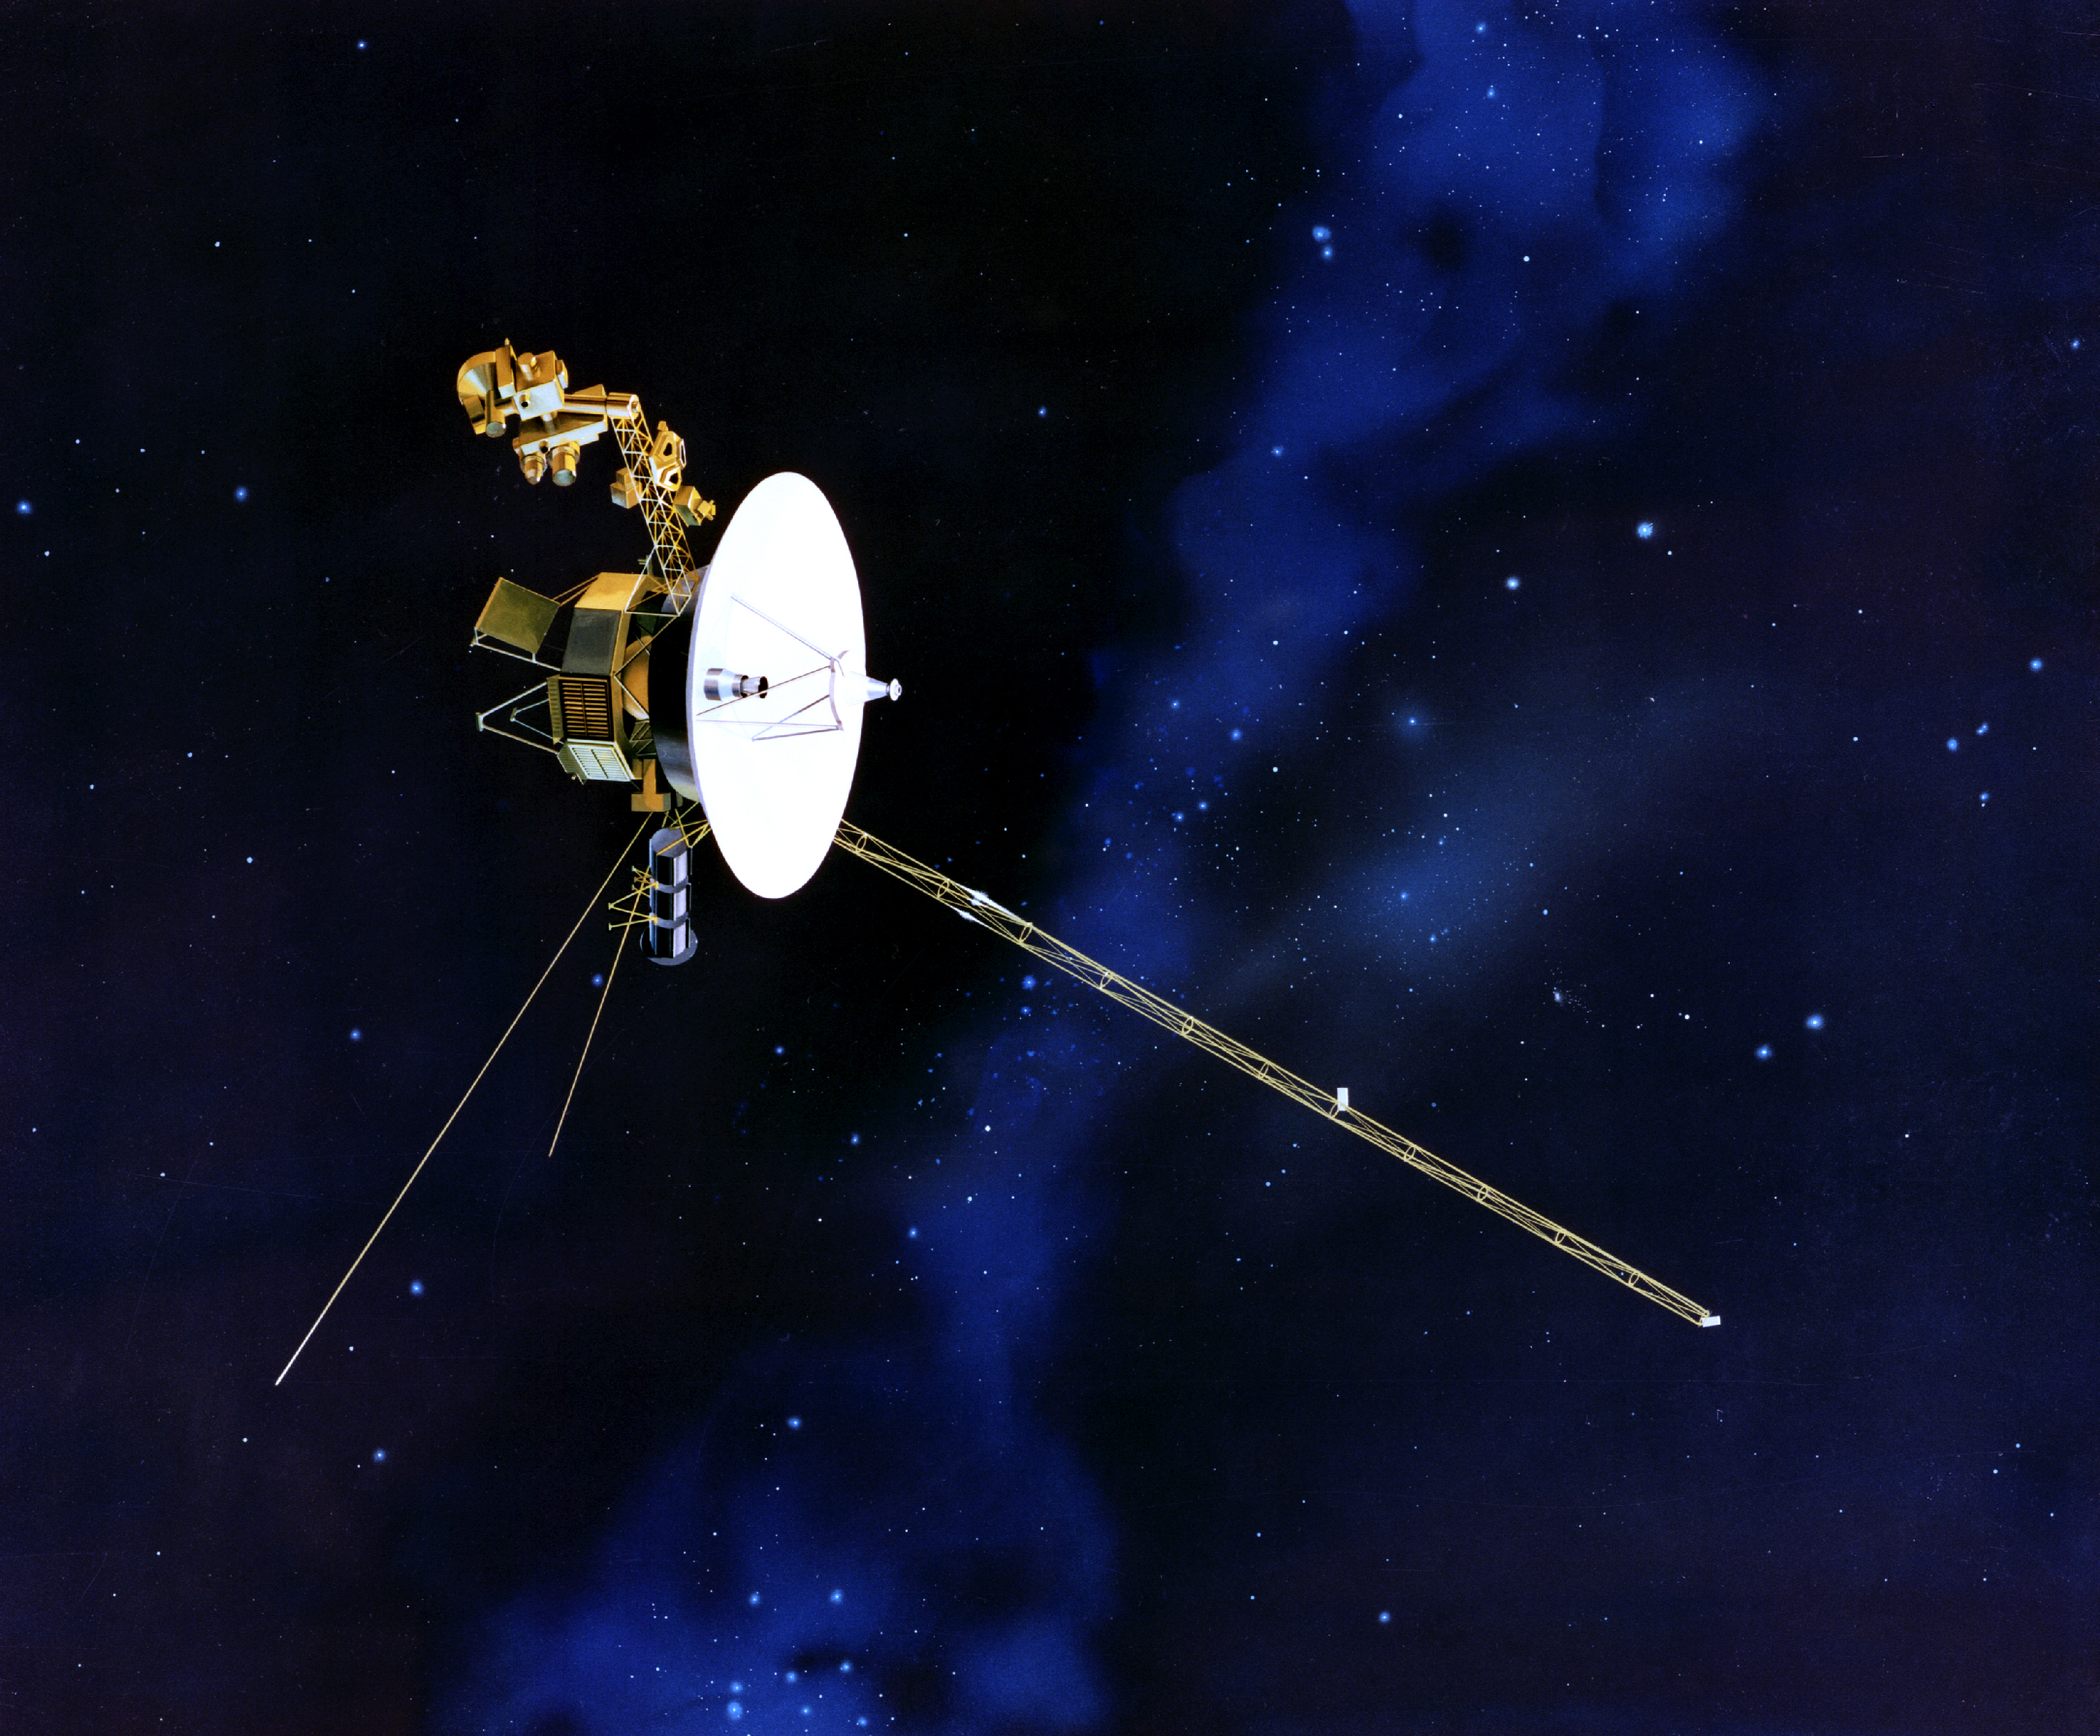

Artist’s Concept of Voyager

This artist’s concept of the Voyager spacecraft with its antennapointing to Earth. The identical Voyager spacecraft are three-axis stabilized systems that use celestial or gyro referenced attitude control to maintain pointing of the high-gain antennas toward Earth. The prime mission science payload consisted of 10 instruments (11 investigations including radio science). Only five investigator teams are still supported, though data are collected for two additional instruments.

Credit: NASA/JPL